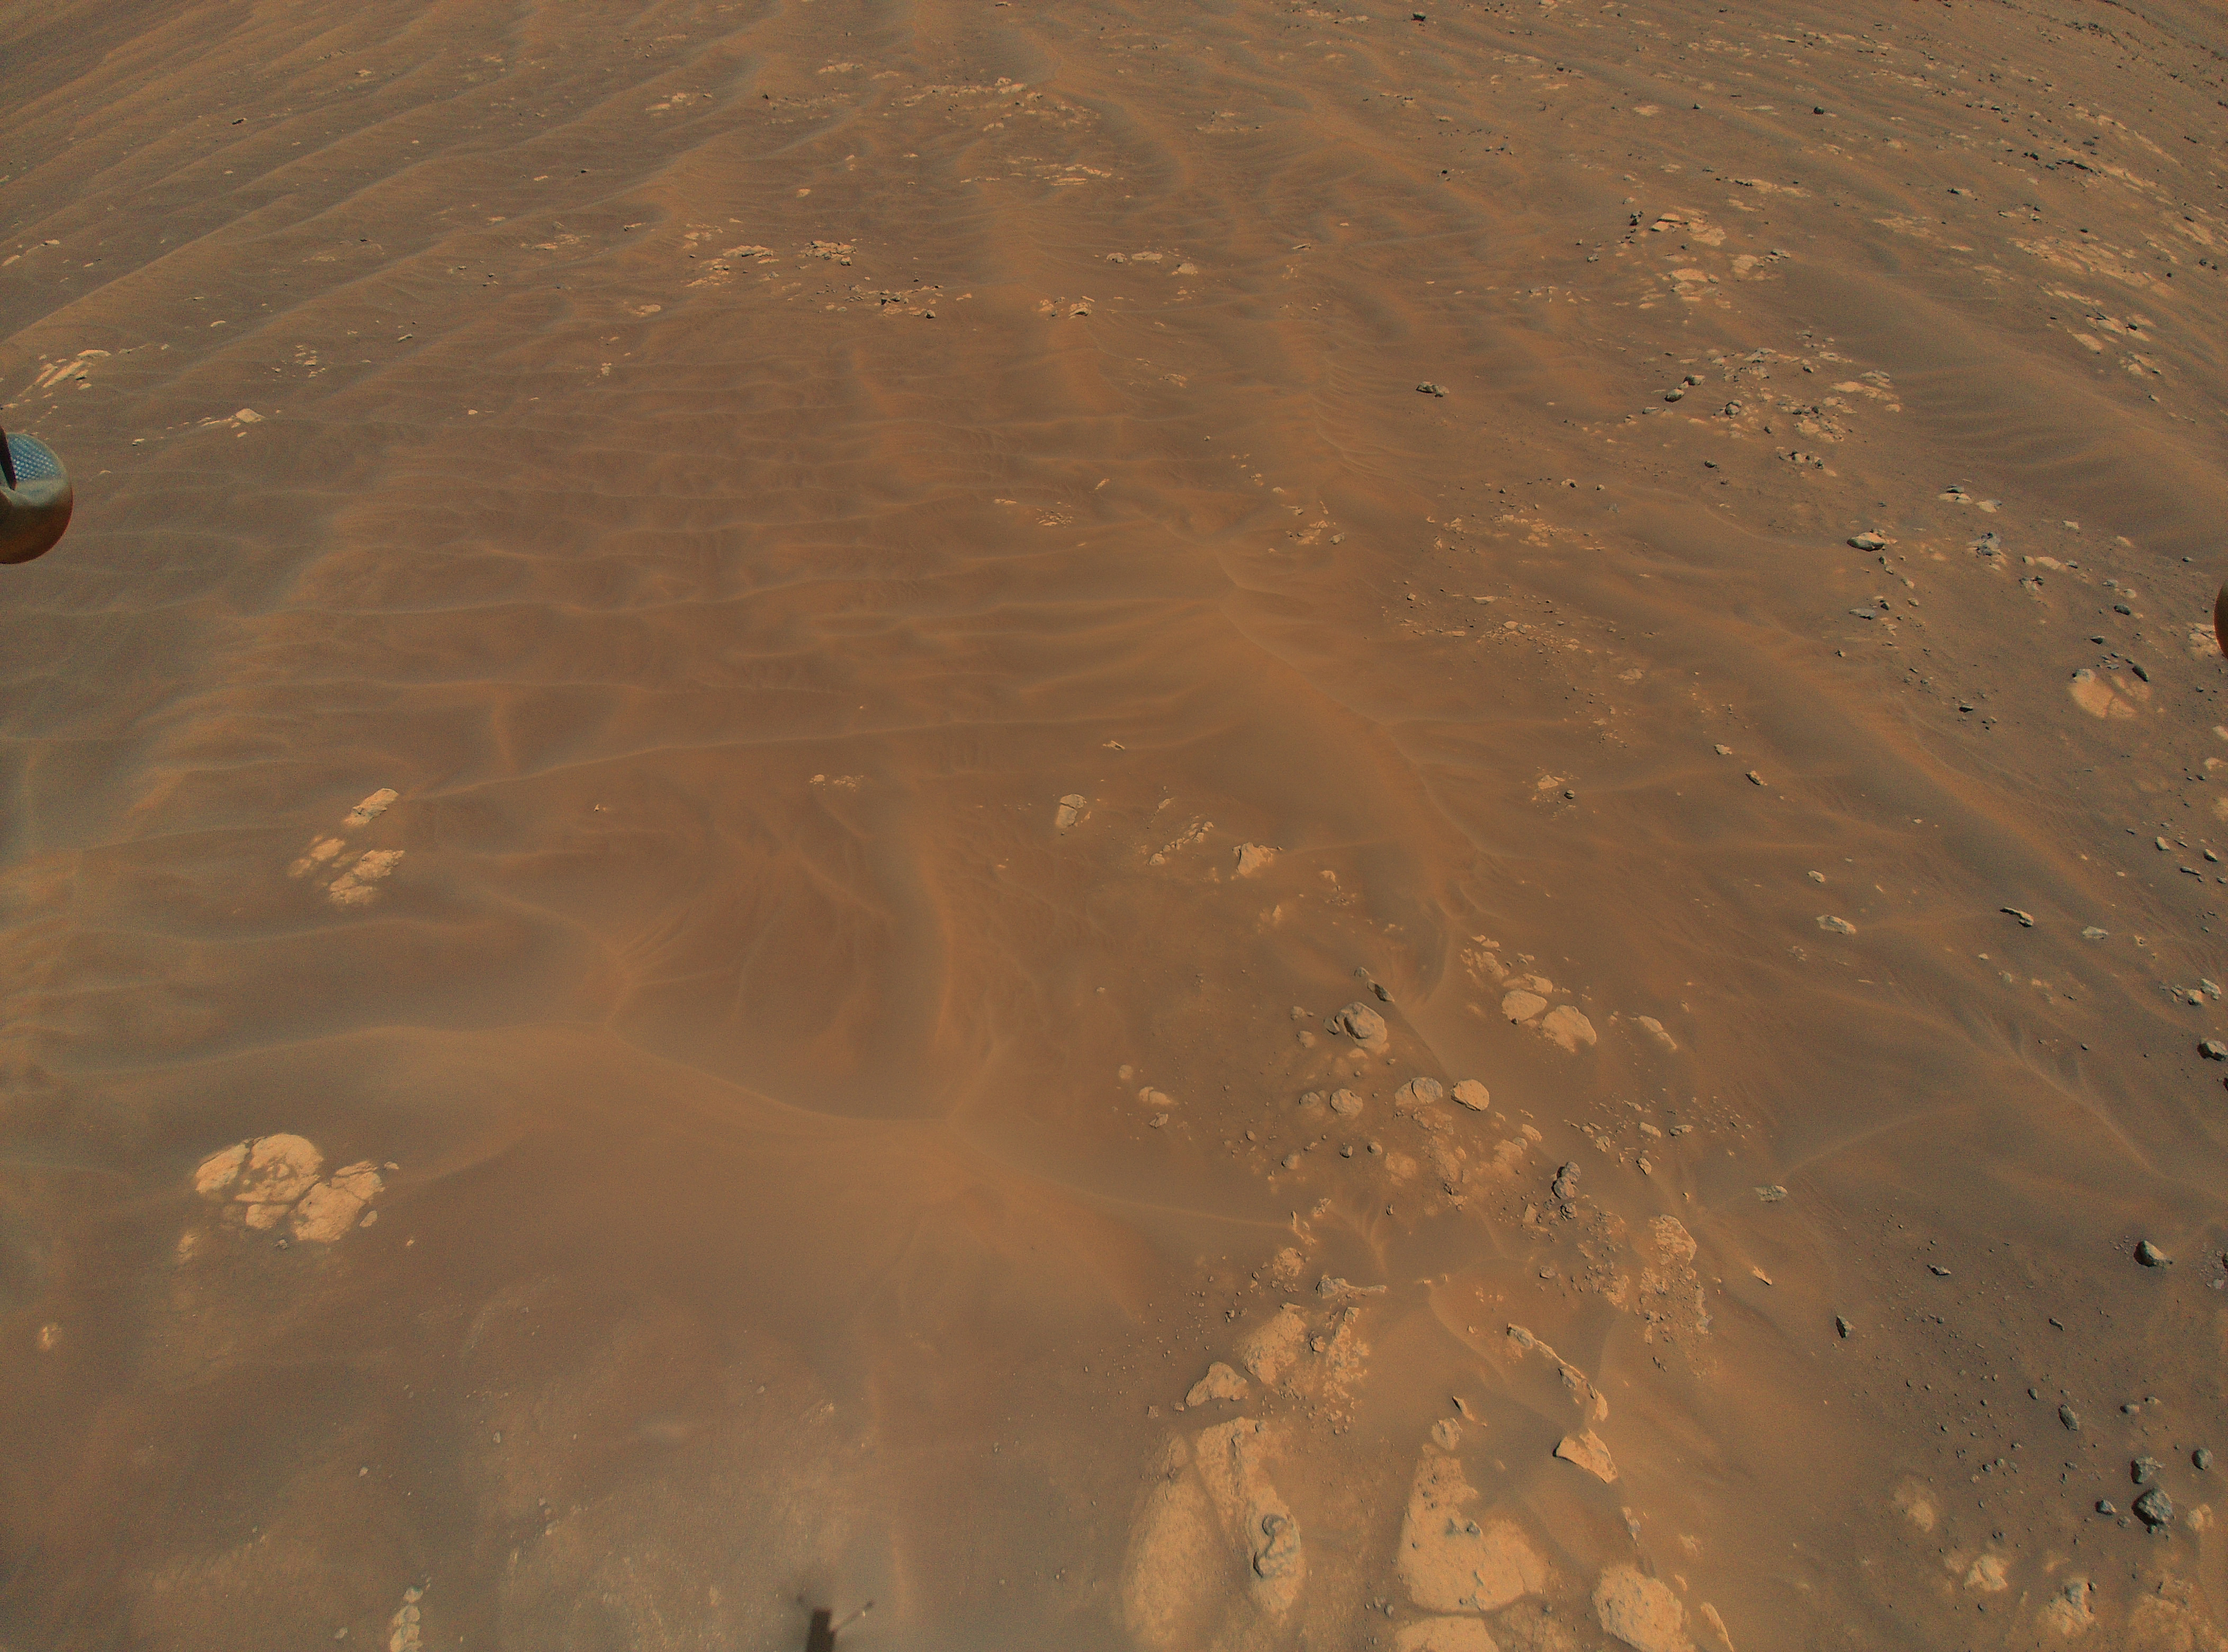

Ingenuity Spots Rocks During Ninth Flight

NASA’s Ingenuity Mars Helicopter flew over these sand dunes and rocks during its ninth flight, on July 5, 2021, the 133rd Martian day, or sol, of the mission. This sand is too risky for NASA’s Perseverance Mars rover to visit (it could get stuck), but scientists are still able to learn about this region by studying it from Ingenuity’s images. A portion of the helicopter’s landing gear can be seen at top left, and its shadow is visible bottom center.

A key objective for Perseverance’s mission on Mars is astrobiology, including the search for signs of ancient microbial life. The rover will characterize the planet’s geology and past climate, pave the way for human exploration of the Red Planet, and be the first mission to collect and cache Martian rock and regolith (broken rock and dust).

Subsequent NASA missions, in cooperation with ESA (European Space Agency), would send spacecraft to Mars to collect these sealed samples from the surface and return them to Earth for in-depth analysis.

The Mars 2020 Perseverance mission is part of NASA’s Moon to Mars exploration approach, which includes Artemis missions to the Moon that will help prepare for human exploration of the Red Planet.

JPL, which is managed for NASA by Caltech in Pasadena, California, built and manages operations of the Perseverance rover.

The Ingenuity Mars Helicopter was built by JPL, which also manages the technology demonstration project for NASA Headquarters. It is supported by NASA’s Science, Aeronautics Research, and Space Technology mission directorates. NASA’s Ames Research Center in California’s Silicon Valley, and NASA’s Langley Research Center in Hampton, Virginia, provided significant flight performance analysis and technical assistance during Ingenuity’s development. AeroVironment Inc., Qualcomm, and SolAero also provided design assistance and major vehicle components. Lockheed Martin Space designed and manufactured the Mars Helicopter Delivery System.

Credit: NASA/JPL-Caltech